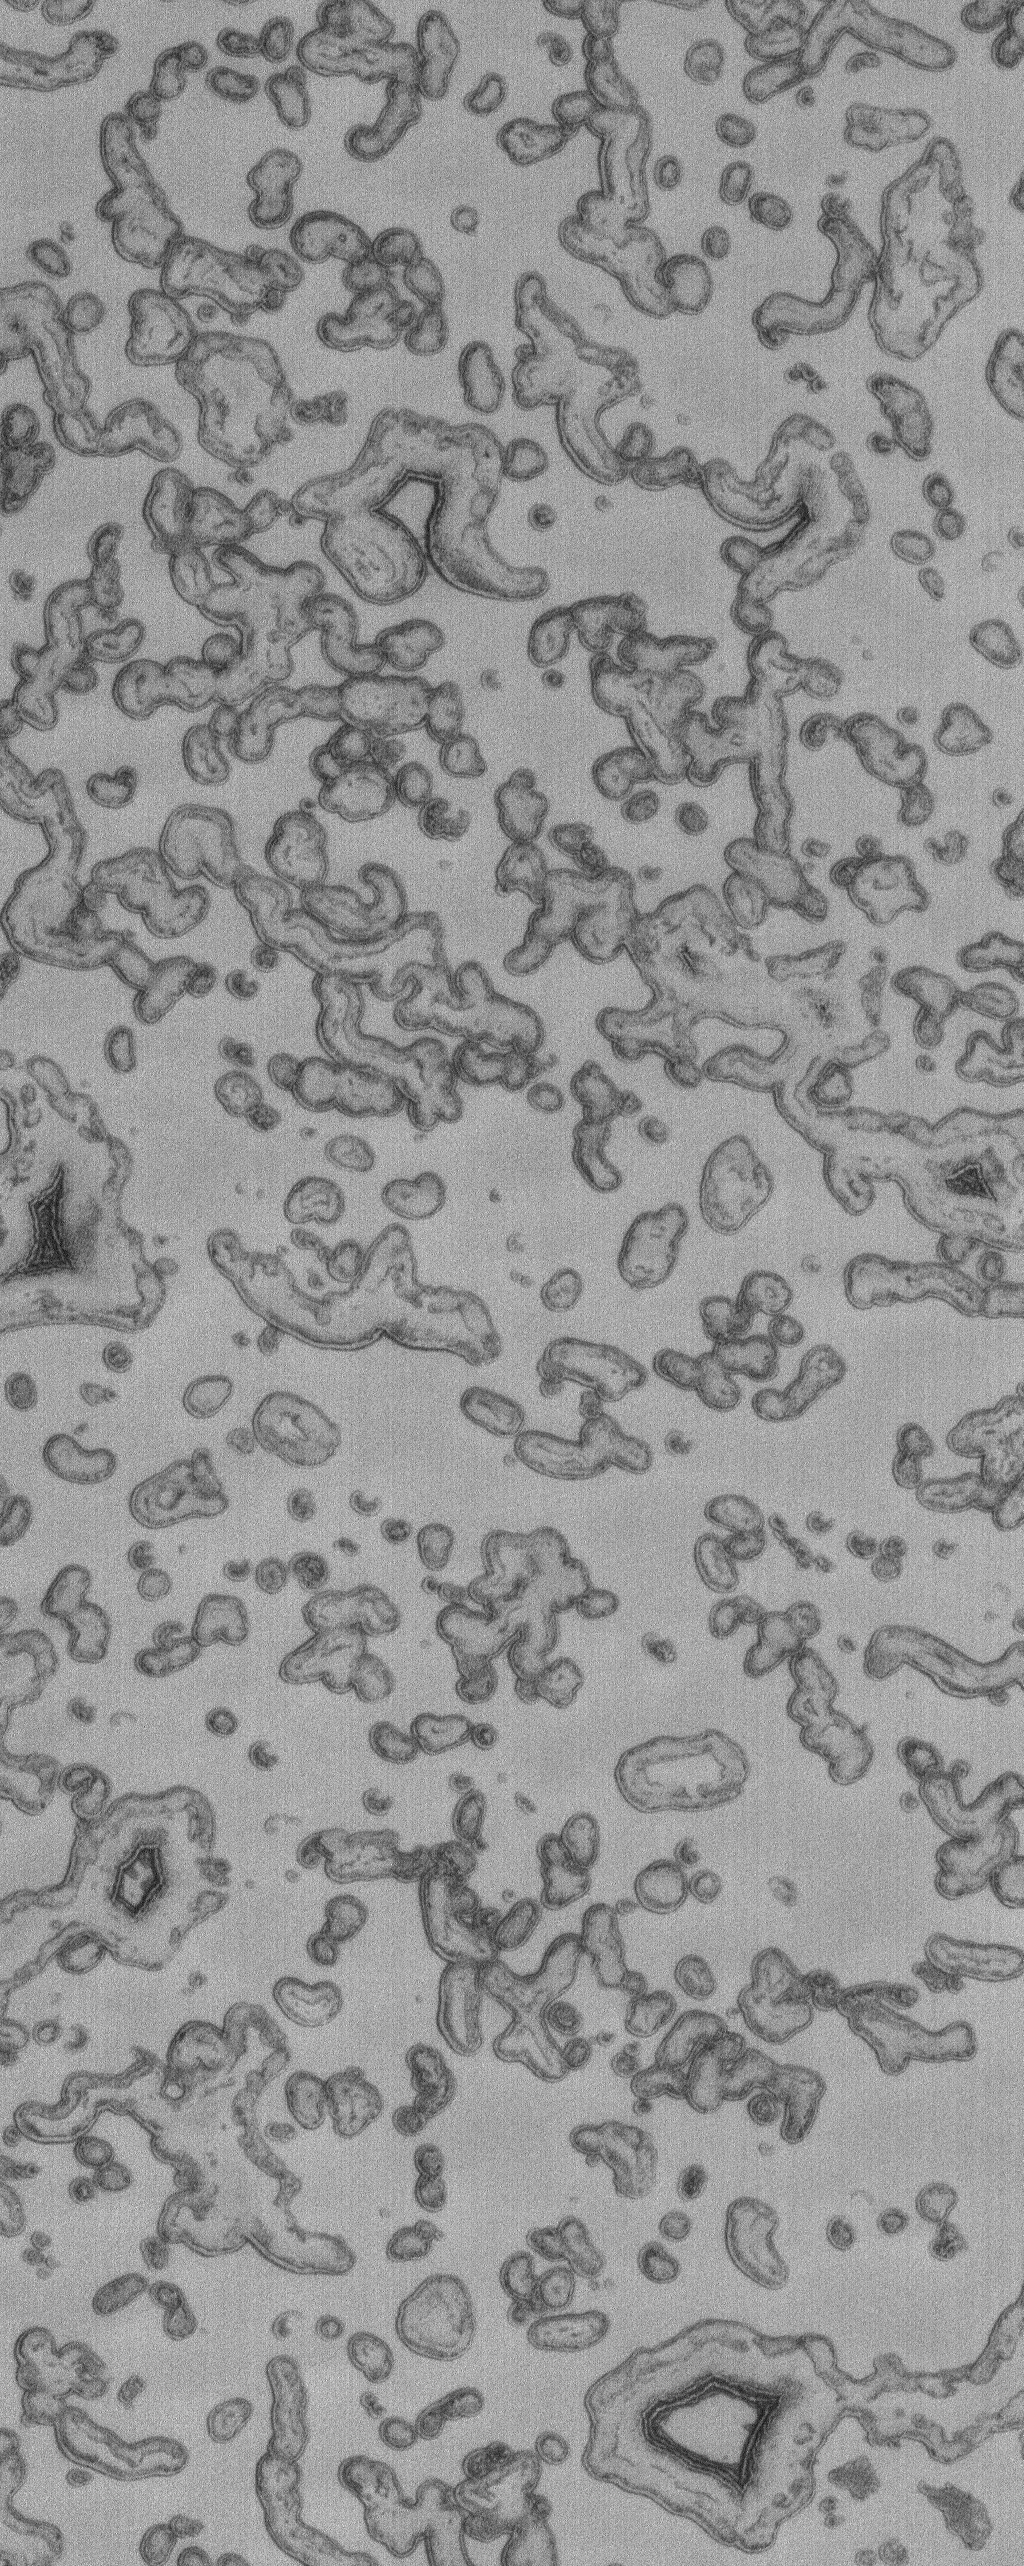

South Polar Cap

17 March 2005
This Mars Global Surveyor (MGS) Mars Orbiter Camera (MOC) image shows mesas and pits formed by sublimation of carbon dioxide of the south polar cap.

Location near: 85.8°S, 351.5°W
Image width: ~2 km (~1.2 mi)
Illumination from: upper left
Season: Southern Summer

Credit: NASA/JPL/Malin Space Science Systems